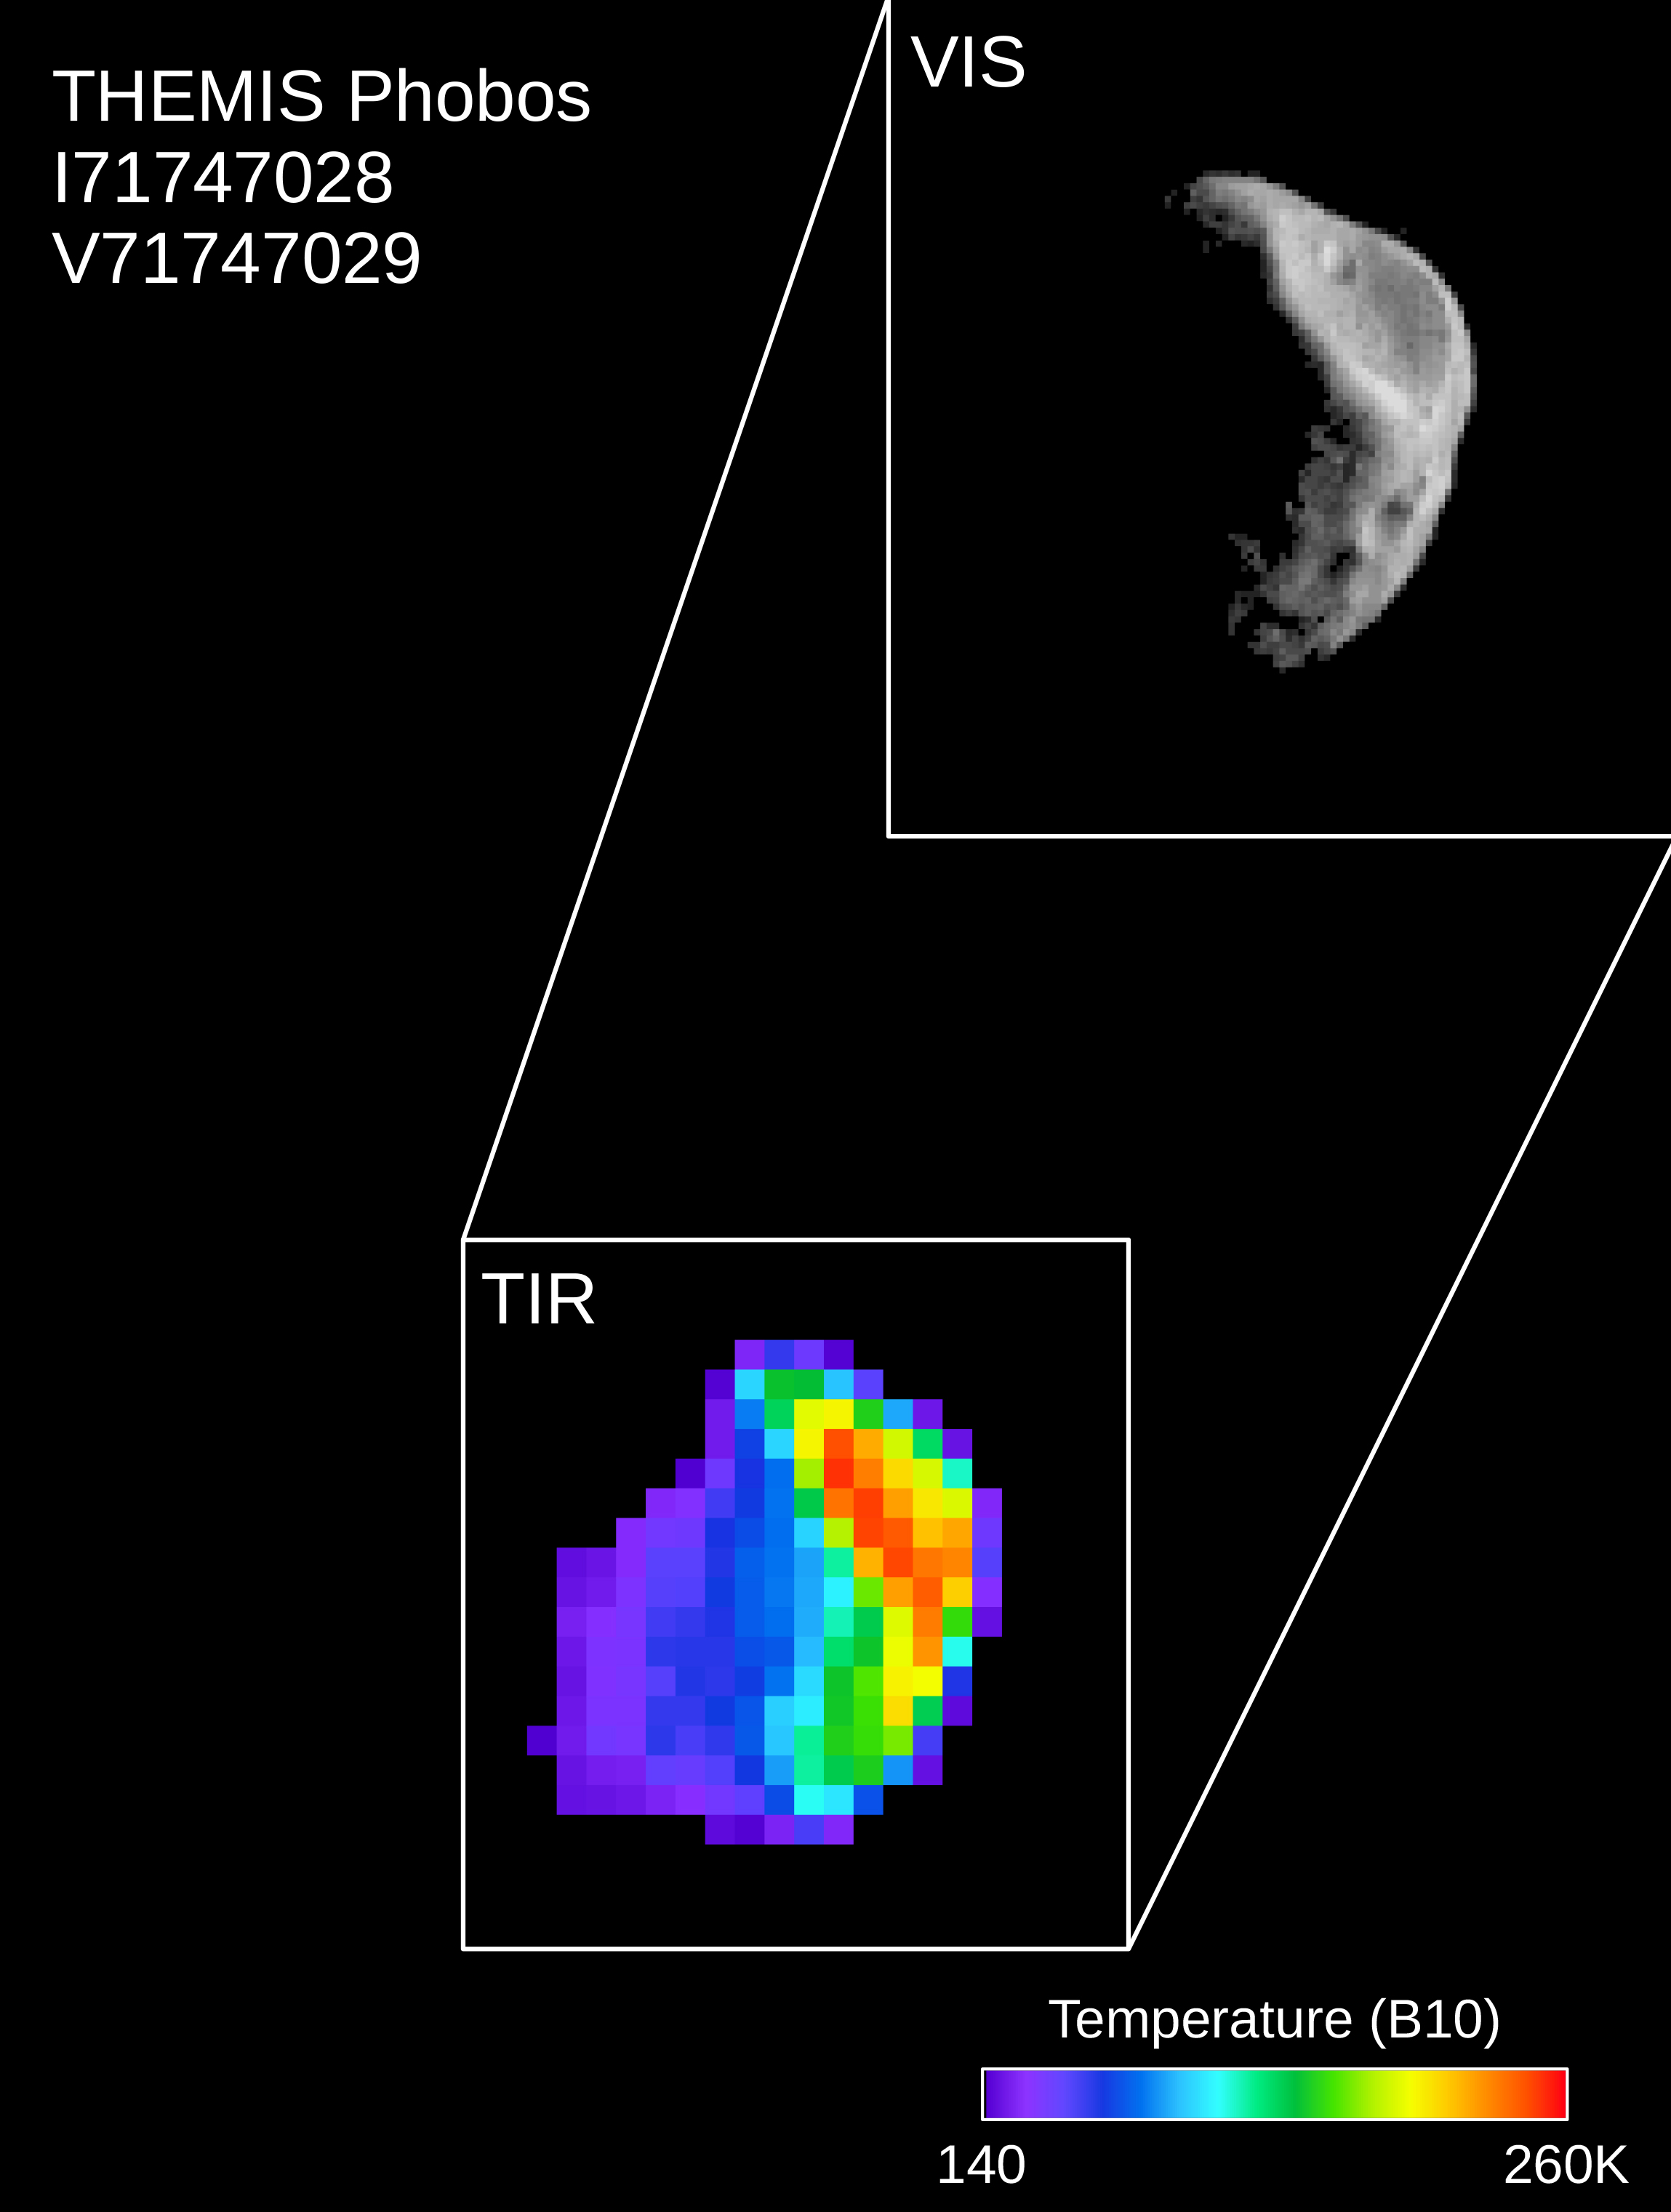

Mars Odyssey Observes Phobos

Colors in this image of the Martian moon Phobos indicate a range of surface temperatures detected by observing the moon on February 15, 2018, with the Thermal Emission Imaging System (THEMIS) camera on NASA’s Mars Odyssey orbiter.

The left edge of the small moon is in darkness, and the right edge in sunlight. Phobos has an oblong shape with average diameter of about 14 miles (22 kilometers). Temperature information was derived from thermal-infrared imaging such as the grayscale image shown smaller at lower left with the moon in the same orientation. The color-coding merges information from THEMIS observations made in 10 thermal-infrared wavelength bands.

This was the second observation of Phobos by Mars Odyssey; the first was on September 29, 2017. Researchers have been using THEMIS to examine Mars since early 2002, but the maneuver turning the orbiter around to point the camera at Phobos was developed only recently.

THEMIS was developed by and is operated by a team based at Arizona State University, Tempe. NASA’s Jet Propulsion Laboratory, Pasadena, California, manages the Mars Odyssey mission for NASA’s Science Mission Directorate, Washington. Lockheed Martin Space Systems, Denver, built the orbiter and partners in its operation. JPL is a division of Caltech in Pasadena.

Credit: NASA/JPL-Caltech/ASU/SSI